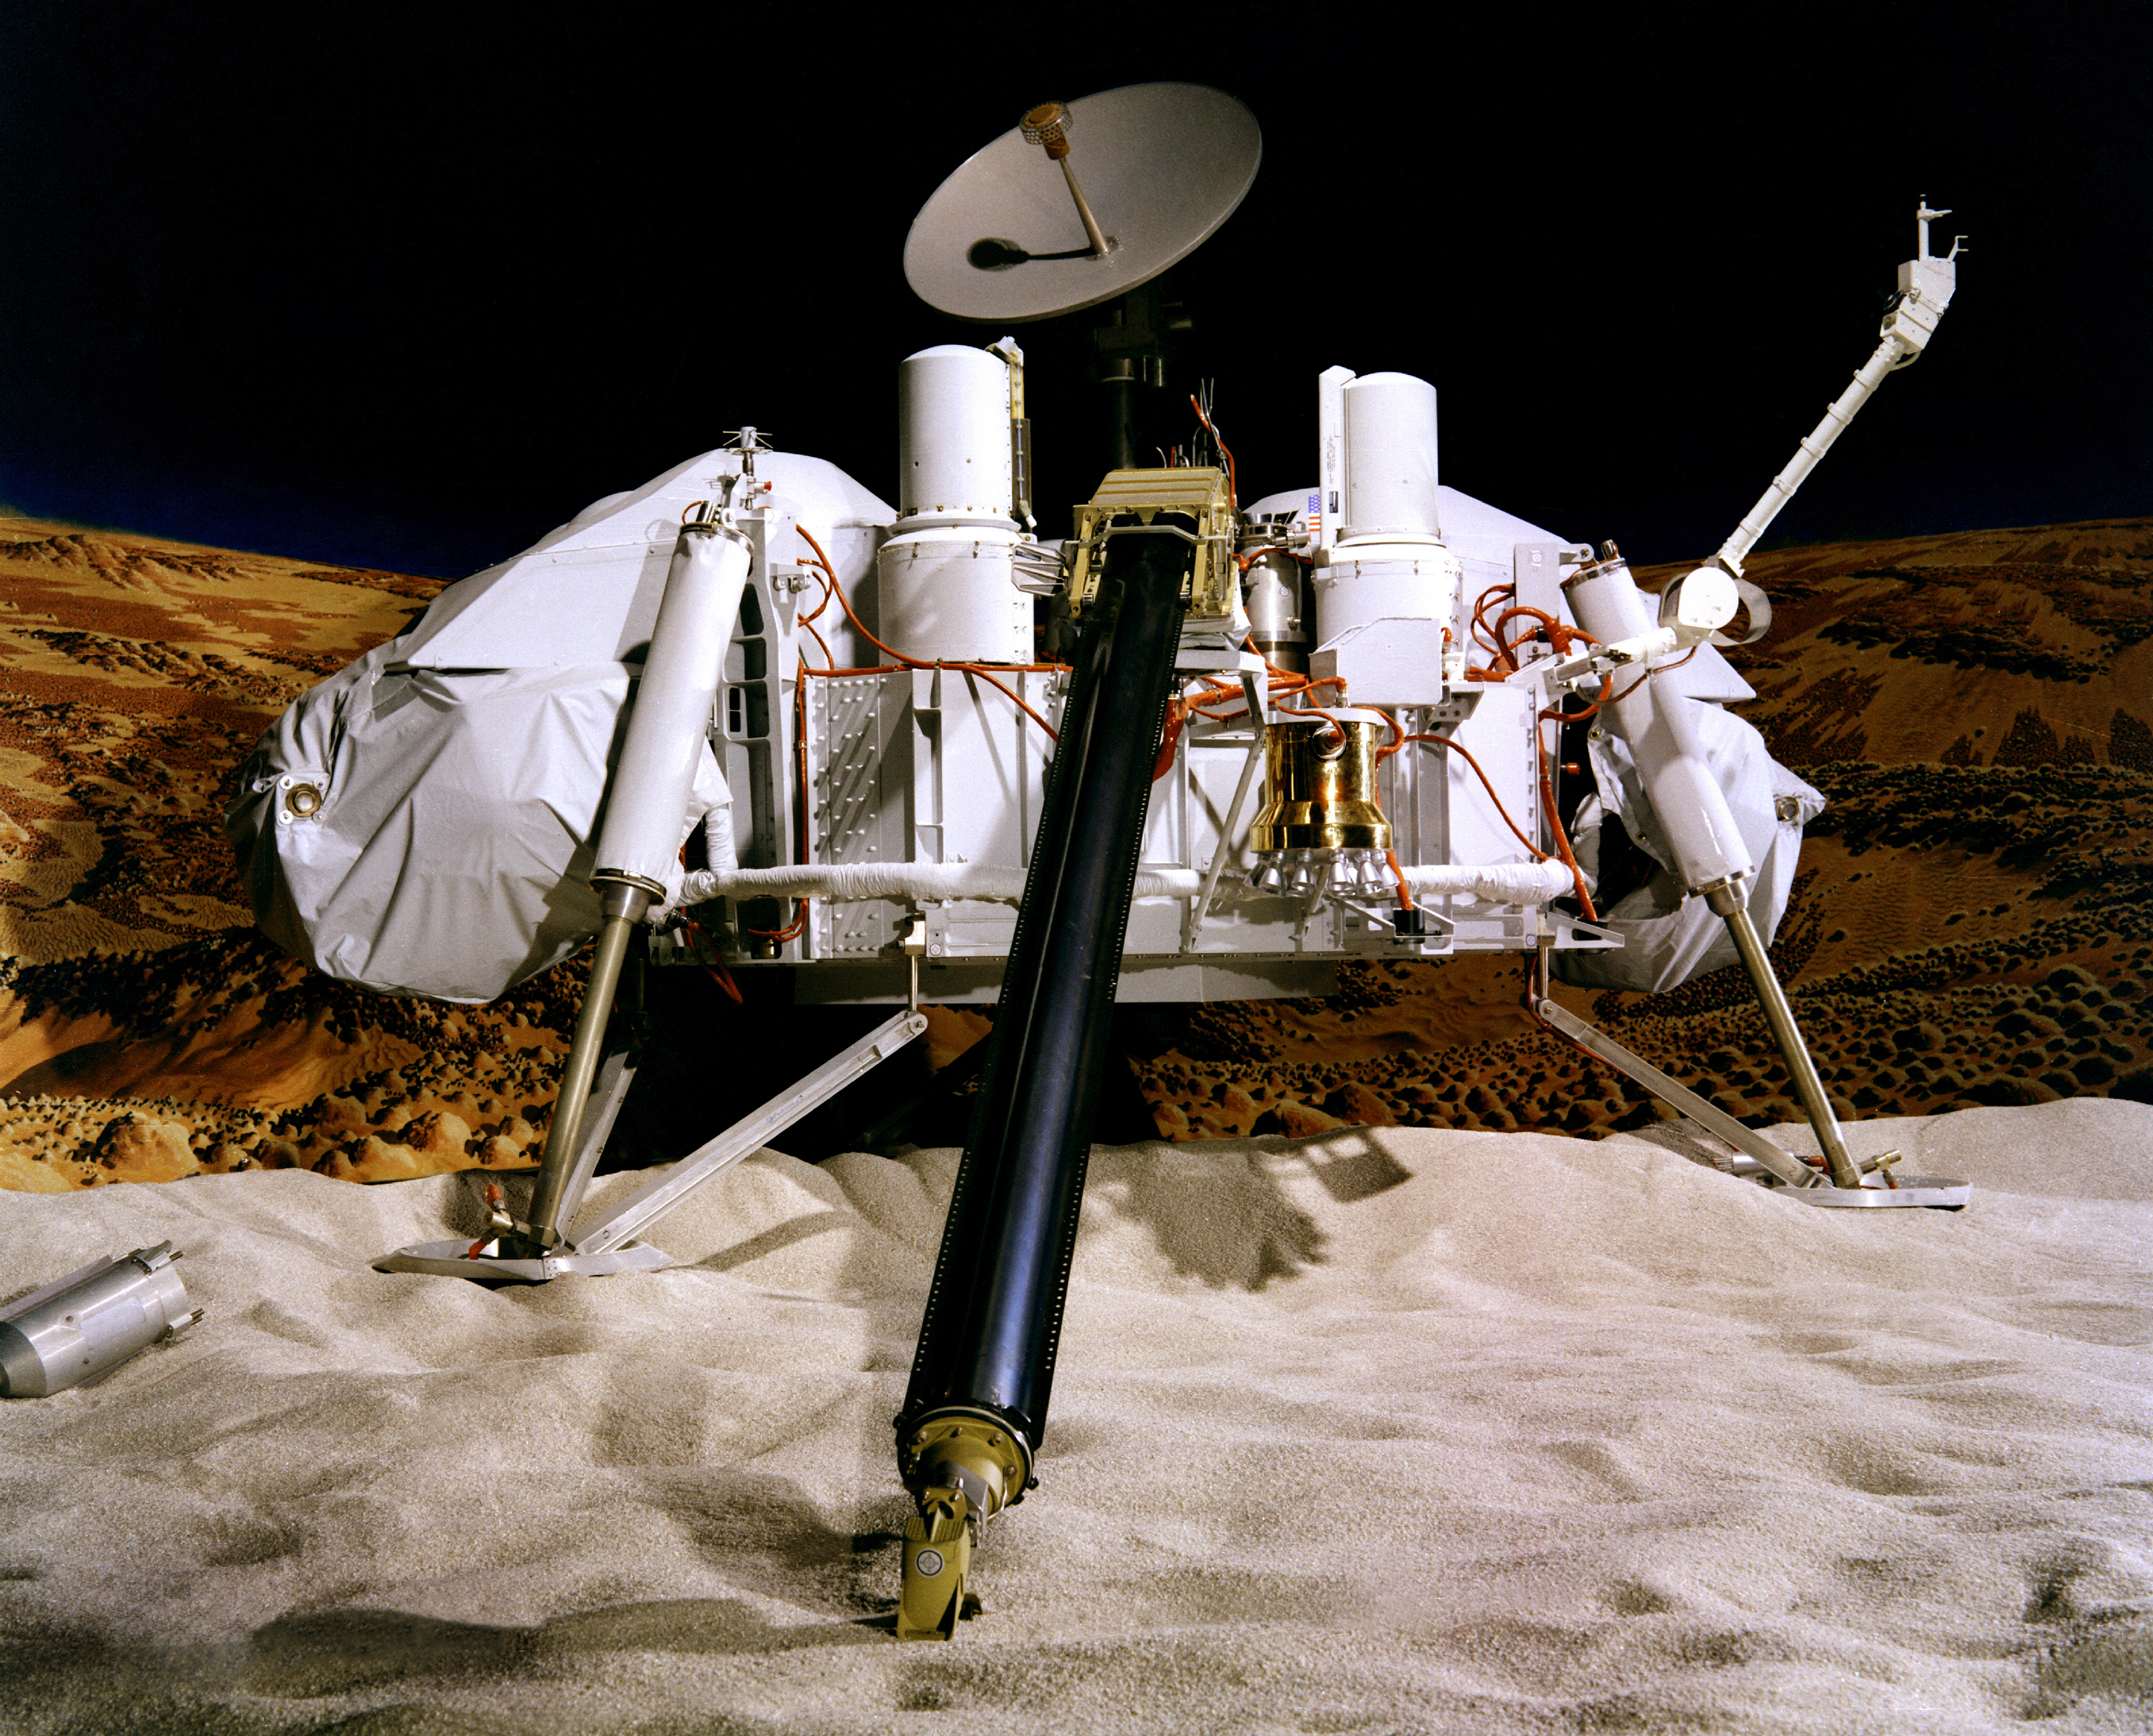

Viking Lander Model

NASA’s Viking Project found a place in history when it became the first U.S. mission to land a spacecraft successfully on the surface of Mars. Two identical spacecraft, each consisting of a lander and an orbiter, were built. Each orbiter-lander pair flew together and entered Mars orbit; the landers then separated and descended to the planet’s surface.

The Viking 1 Lander touched down on the western slope of Chryse Planitia (the Plains of Gold) on July 20, 1976, while the Viking 2 lander settled down at Utopia Planitia on September 3, 1976.

Besides taking photographs and collecting other science data on the Martian surface, the two landers conducted three biology experiments designed to look for possible signs of life. These experiments discovered unexpected and enigmatic chemical activity in the Martian soil, but provided no clear evidence for the presence of living microorganisms in soil near the landing sites. According to scientists, Mars is self-sterilizing. They believe the combination of solar ultraviolet radiation that saturates the surface, the extreme dryness of the soil and the oxidizing nature of the soil chemistry prevent the formation of living organisms in the Martian soil.

The Viking mission was planned to continue for 90 days after landing. Each orbiter and lander operated far beyond its design lifetime. Viking Orbiter 1 functioned until July 25, 1978, while Viking Orbiter 2 continued for four years and 1,489 orbits of Mars, concluding its mission August 7, 1980. Because of the variations in available sunlight, both landers were powered by radioisotope thermoelectric generators — devices that create electricity from heat given off by the natural decay of plutonium. That power source allowed long-term science investigations that otherwise would not have been possible. The last data from Viking Lander 2 arrived at Earth on April 11, 1980. Viking Lander 1 made its final transmission to Earth November 11, 1982.

Credit: NASA/JPL-Caltech/University of Arizona